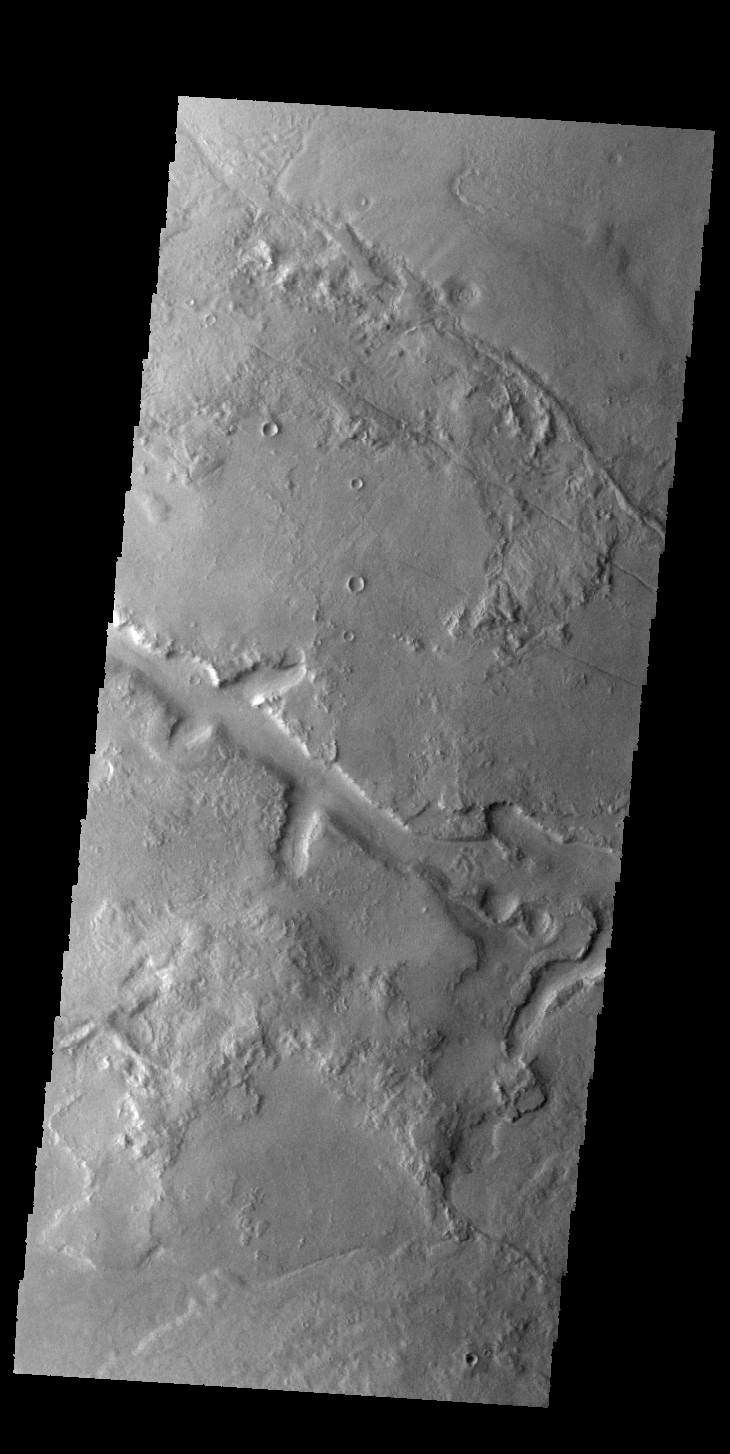

Galaxias Fossae

The linear depression in today’s VIS image is part of Galaxias Fossae.

Credit: NASA/JPL-Caltech/ASU